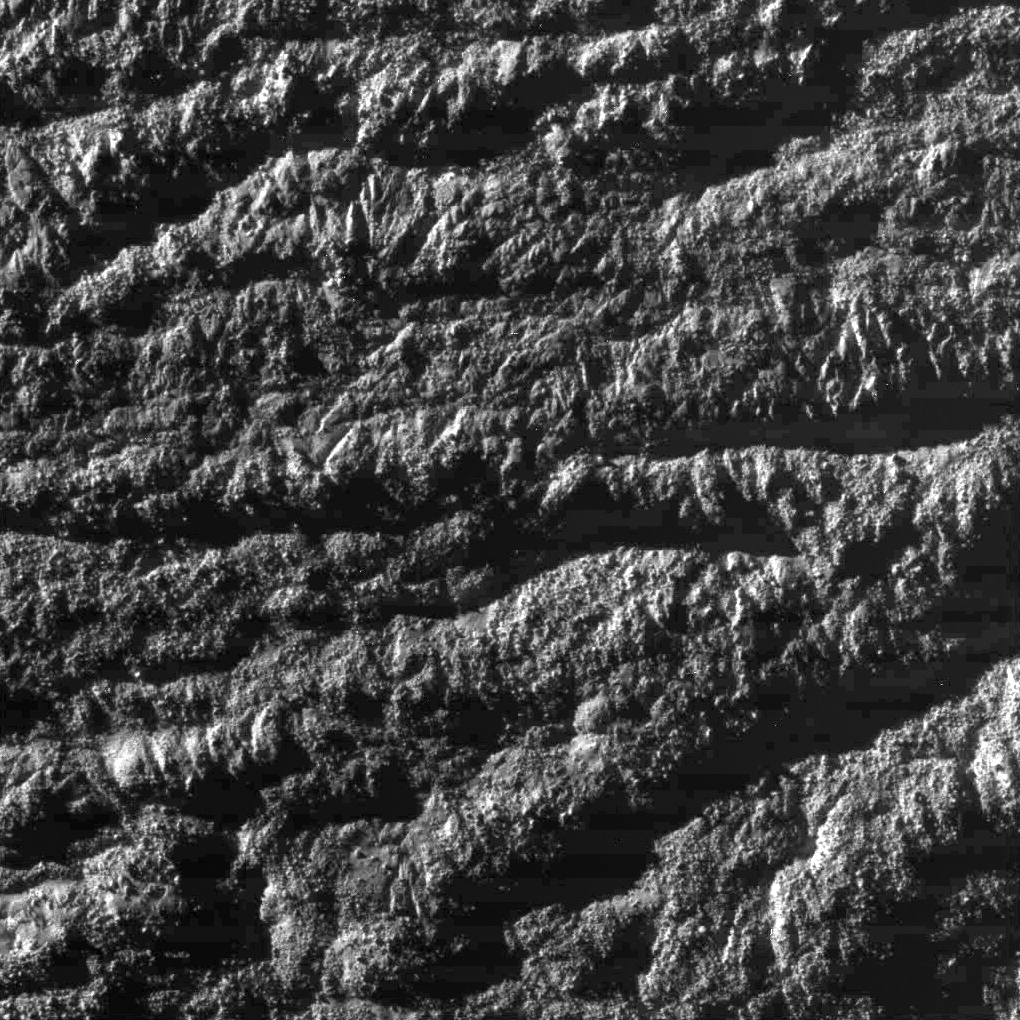

Enceladus Rev 91 Flyby – Skeet Shoot #1

This Cassini image was the first and highest resolution ‘skeet shoot’ narrow-angle image captured during the Oct. 31, 2008, flyby of Saturn’s moon Enceladus.

The image was taken with the Cassini spacecraft narrow-angle camera on Oct. 31, 2008, at a distance of approximately 1,691 kilometers (1,056 miles) from Enceladus and at a sun-Enceladus-spacecraft, or phase, angle of 78 degrees. Image scale is 9 meters per pixel (29 feet) per pixel.

The Cassini-Huygens mission is a cooperative project of NASA, the European Space Agency and the Italian Space Agency. The Jet Propulsion Laboratory, a division of the California Institute of Technology in Pasadena, manages the mission for NASA’s Science Mission Directorate, Washington, D.C. The Cassini orbiter and its two onboard cameras were designed, developed and assembled at JPL. The imaging operations center is based at the Space Science Institute in Boulder, Colo.

Credit: NASA/JPL/Space Science Institute